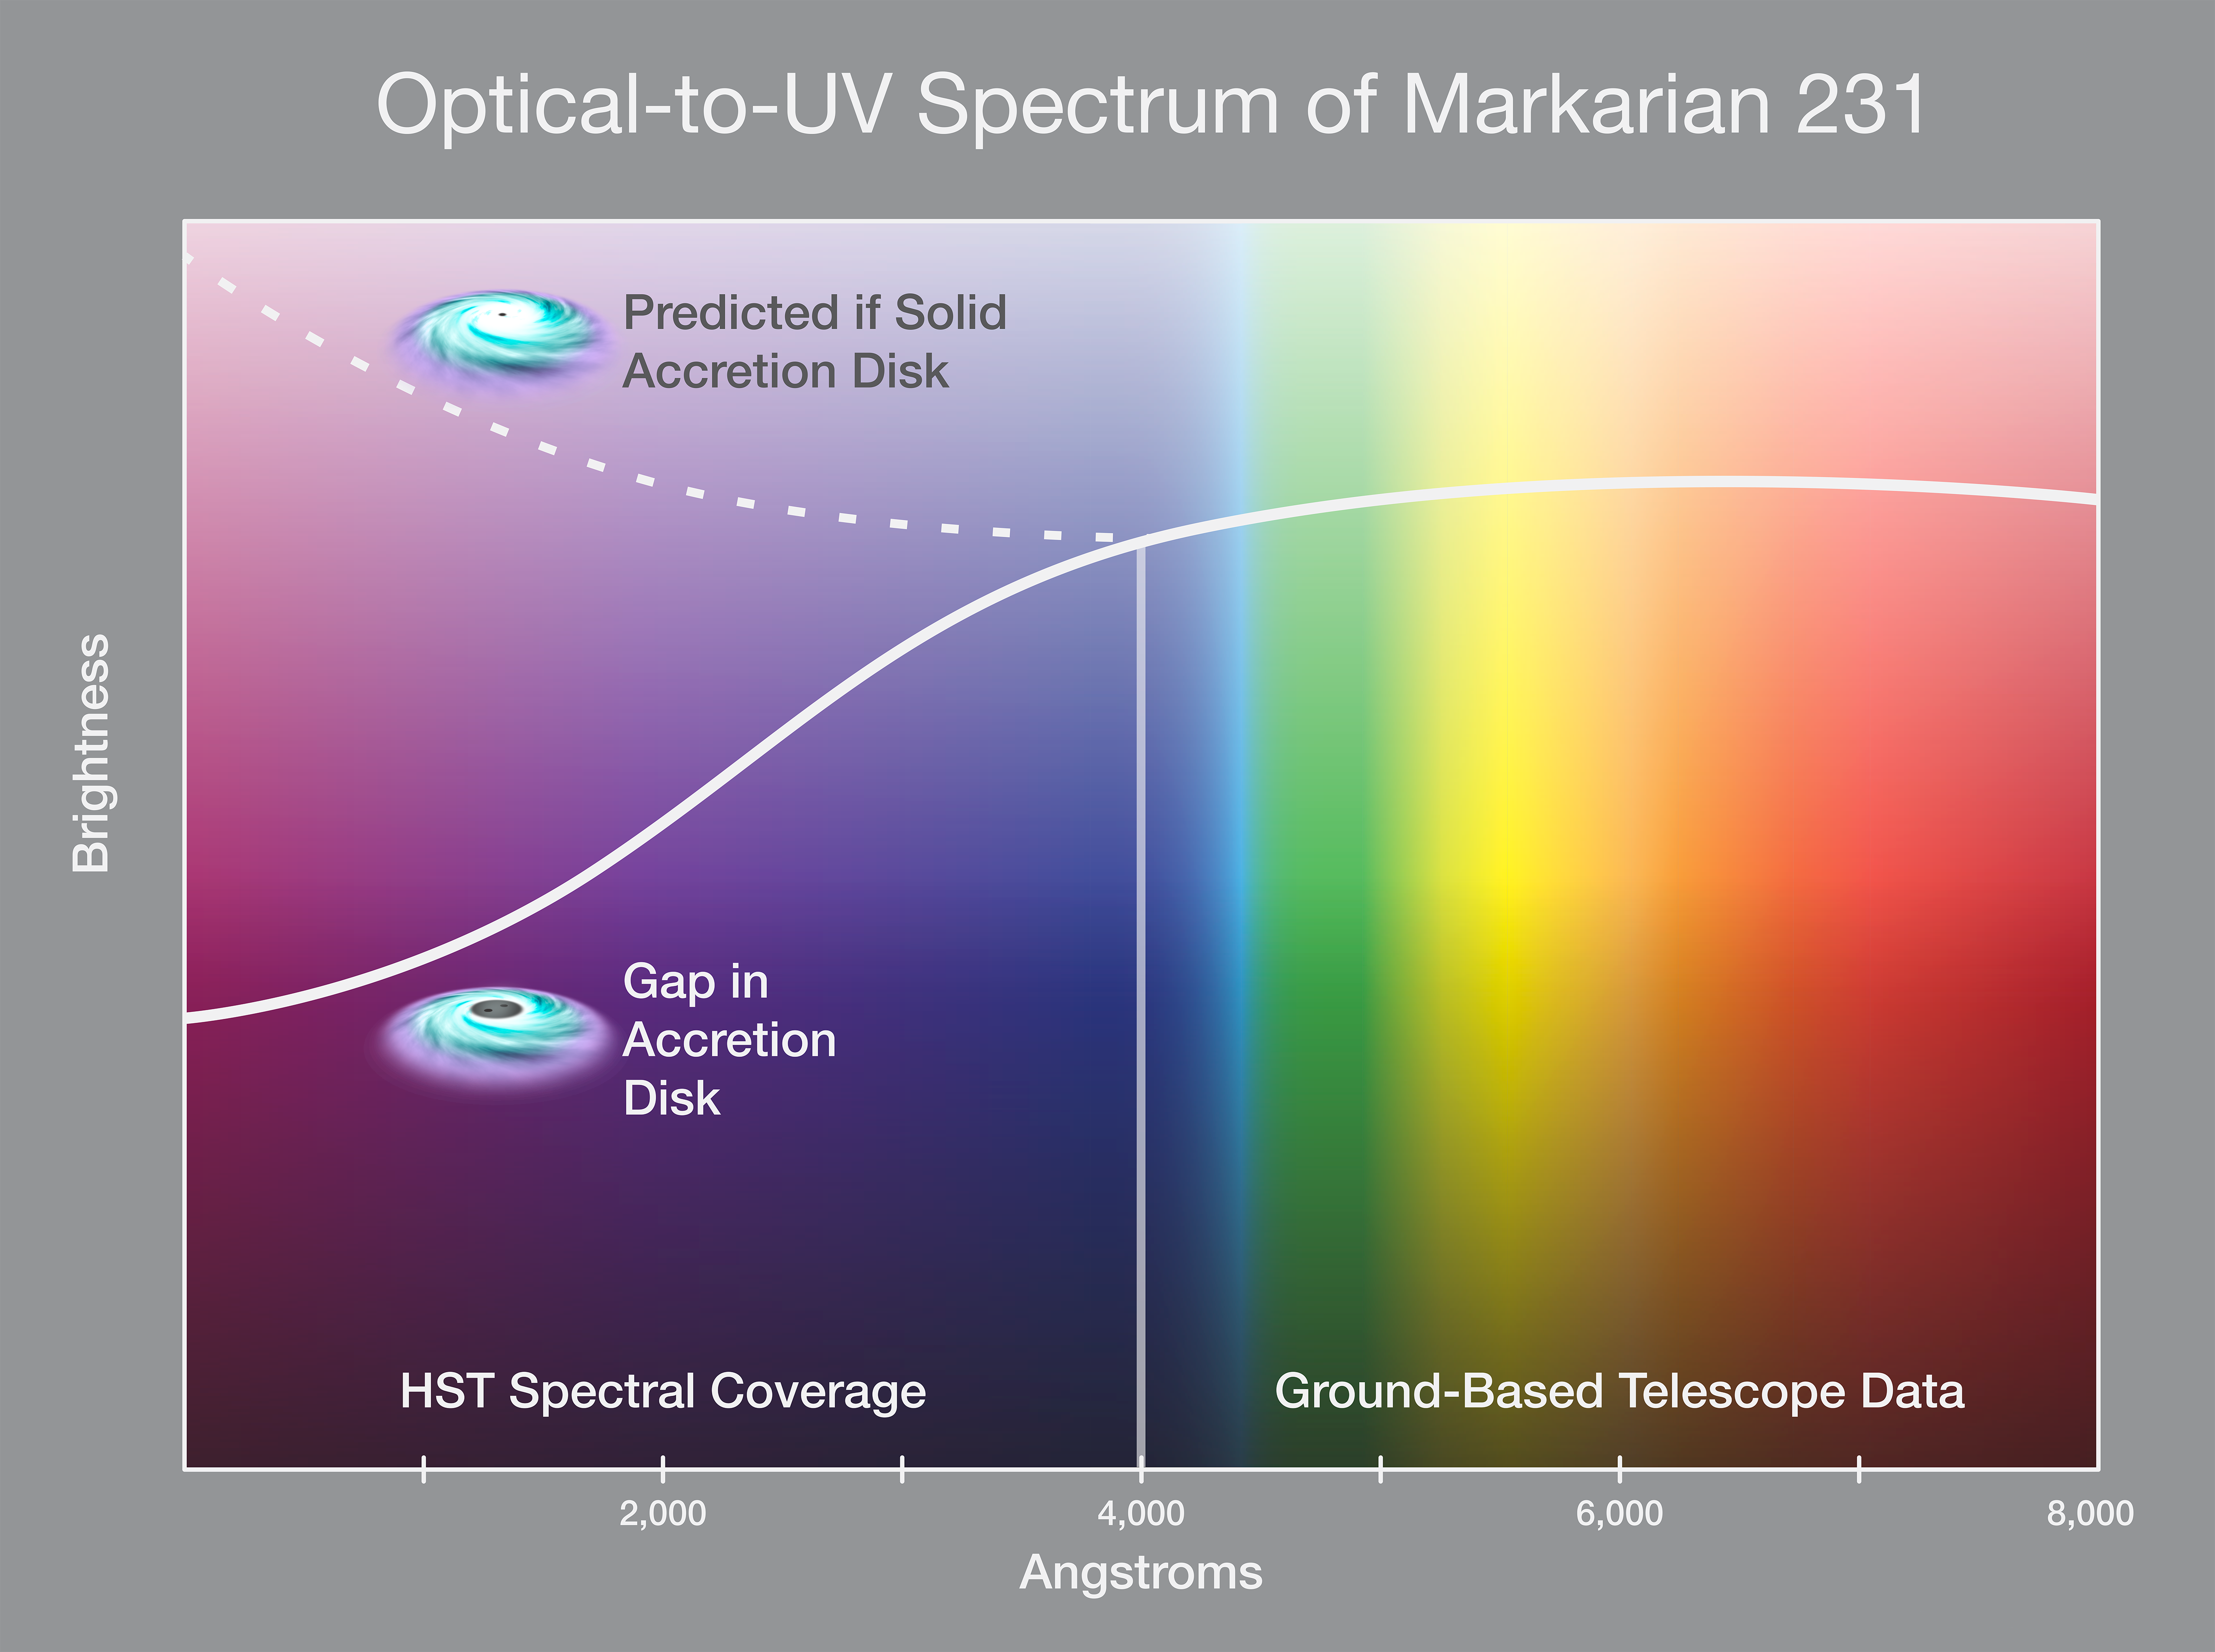

Optical-to-Ultraviolet Spectrum of Markarian 231

This simplified spectral plot shows the radiation emitted from the center of a nearby galaxy that hosts a quasar. Visible and infrared light coming from a disk surrounding a central black hole in the middle of the galaxy is measured. Surprisingly, ultraviolet light from the disk, as measured by the Hubble Space Telescope, shows a drop in radiation from the disk. This is evidence for a large gap in the center of the disk that is likely carved out by a second black hole orbiting the primary black hole.

Credit: NASA, ESA, and P. Jeffries (STScI)